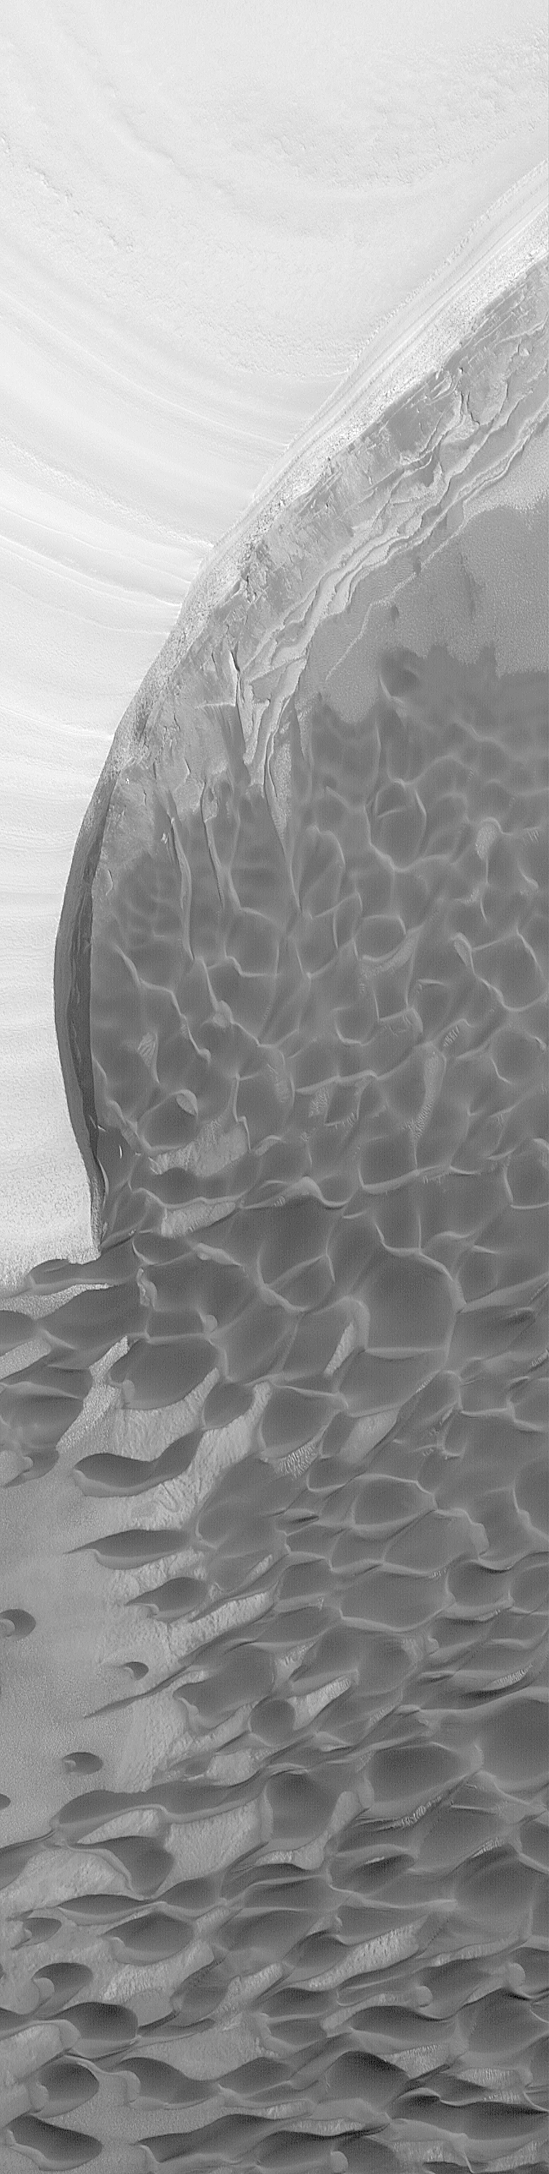

Erosion of North Polar Layers and Genesis of nearby Sand Dunes

The Mars Global Surveyor (MGS) Mars Orbiter Camera (MOC) is used by the MOC science team as a tool to test hypotheses about the geology, geomorphology, and meteorology of Mars. In 1999, MOC images revealed that the layers of the martian north polar cap are divided into two distinct units: an upper, light-toned sequence of layers, and a lower, darker-toned suite of layers. The team suspected that the lower unit, because of its dark tone and apparent association with nearby dune fields, might be a source of windblown sand. However, most of the 1999 images were of very low contrast because the frequent dust storms in the region made the atmosphere extremely hazy. Very few images of the north polar cap were obtained in 2000 because it was first hidden during the long winter’s night, then coated by springtime frost. By early 2001, the north polar cap was in summer and the MOC team set out to test the idea that sand is eroding out of the lower unit. This picture, obtained in February 2001, shows streamers of dark sand coming from outcrops of the lower, dark-toned unit. The streamers join a nearby dune field less than a few kilometers (less than a mile) away. Erosion of the lower layered unit liberates sand that was long ago deposited in these layers. The upper unit, by contrast, contains almost no sand. Wind erosion of the lower unit leads to creation of steep scarps as the sand is removed and the upper unit is undermined. The sand moves downwind (in this case, toward the bottom left of the image) and creates dunes. The new views of the martian north polar cap obtained in 1999 and 2001 suggest that it may not contain as much water ice as previously believed. Indeed, the amount of ice may be as little as half of what was once thought. The picture shown here is 3 km (1.9 mi) wide and illuminated from the lower left.

Credit: NASA/JPL/MSSS